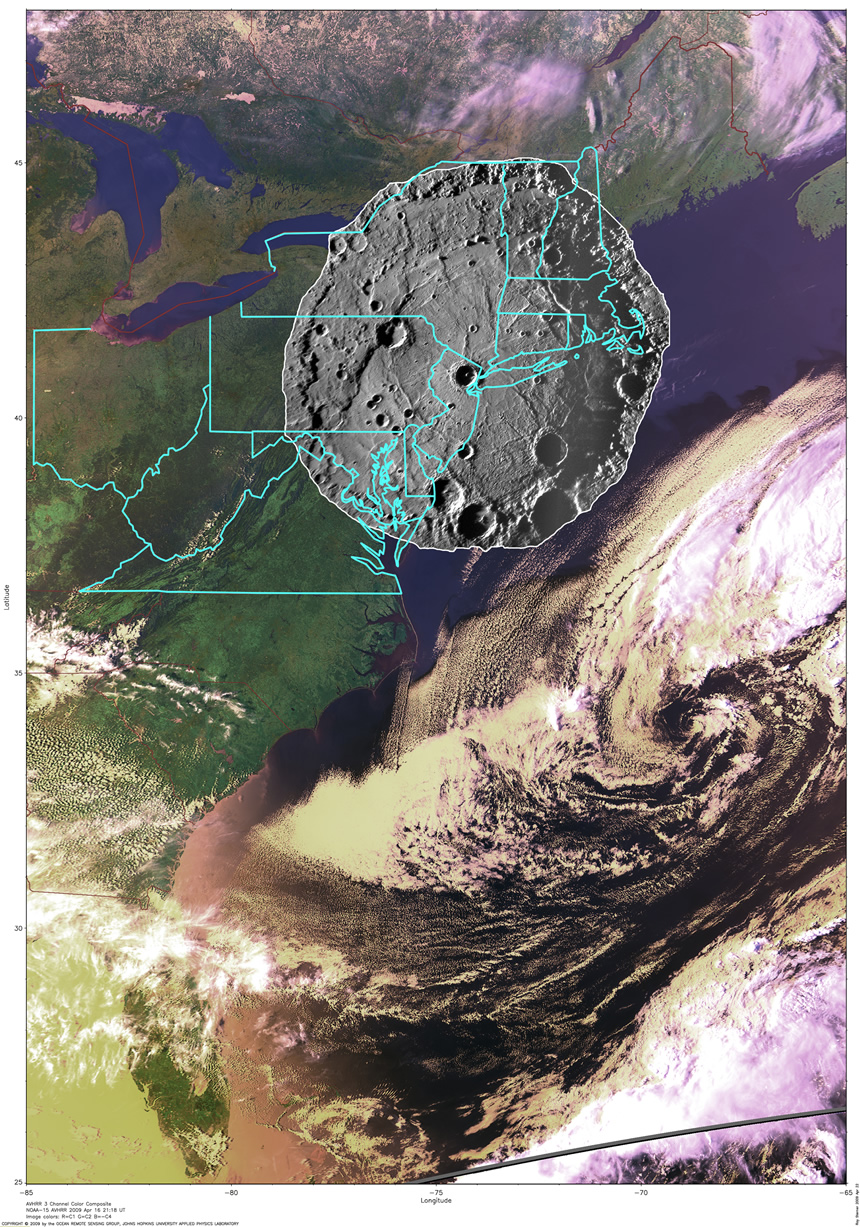

Comparing the Size of Mercury’s Rembrandt Basin with the East Coast of the USA

To put the size of Mercury’s Rembrandt basin into a familiar context, a NAC mosaic of the basin is overlaid on an AVHRR image of the east coast of the United States (see PIA12049). With a diameter of 715 kilometers (444 miles), such a feature if formed at this location on Earth would encompass the cities of Washington, D.C., and Boston, Massachusetts, and everything in between. This graphic was presented last week during a NASA media teleconference Click here to see other items shown during that event.

Date Acquired: October 6, 2008
Instrument: Mercury’s Rembrandt basin mosaic: Narrow Angle Camera (NAC) of the Mercury Dual Imaging System (MDIS). Image of the Earth: Advanced Very High Resolution Radiometer (AVHRR).
Scale: Rembrandt basin is 715 kilometers (444 miles) in diameter

These images are from MESSENGER, a NASA Discovery mission to conduct the first orbital study of the innermost planet, Mercury. For information regarding the use of images, see the MESSENGER image use policy.

Credit: NASA/Johns Hopkins University Applied Physics Laboratory/Smithsonian Institution/Carnegie Institution of Washington